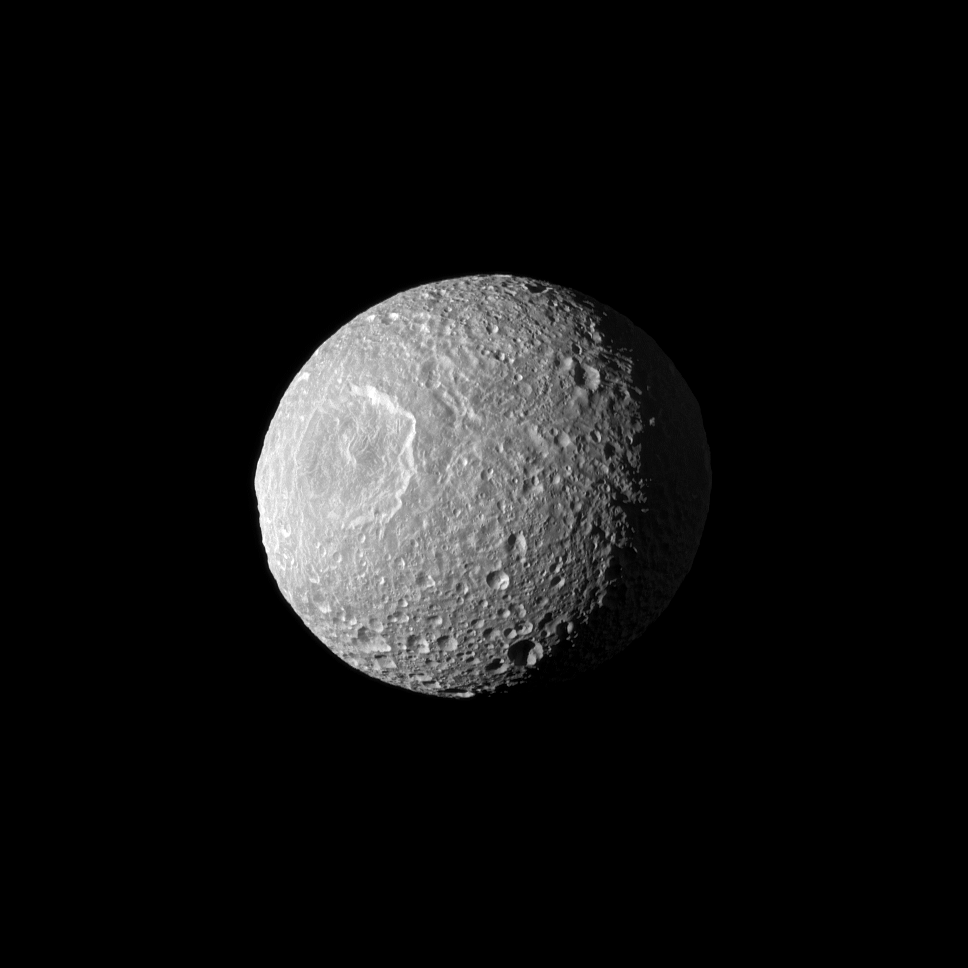

Mimas Three-Quarter Portrait

Appearing like a cyclops gazing off into space, Saturn’s moon Mimas and its large Herschel Crater are profiled in this view from NASA’s Cassini spacecraft.

Herschel Crater is 130 kilometers (80 miles) wide and covers most of the left of this image. Scientists continue to study this impact basin and its surrounding terrain (see PIA12569 and PIA12571). This view looks toward the hemisphere of Mimas that leads in its orbit around Saturn. Mimas is 396 kilometers (246 miles) across. North on Mimas is up and rotated 13 degrees to the left.

The image was taken in visible green light with Cassini’s wide-angle camera on Feb. 13, 2010 during its closest-ever flyby of the moon. The view was acquired at a distance of approximately 15,000 kilometers (9,000 miles) from Mimas and at a sun-Mimas-spacecraft, or phase, angle of 49 degrees. Image scale is 895 meters (2,937 feet) per pixel.

The Cassini-Huygens mission is a cooperative project of NASA, the European Space Agency and the Italian Space Agency. The Jet Propulsion Laboratory, a division of the California Institute of Technology in Pasadena, manages the mission for NASA’s Science Mission Directorate in Washington. The Cassini orbiter and its two onboard cameras were designed, developed and assembled at JPL. The imaging team is based at the Space Science Institute, Boulder, Colo.

Credit: NASA/JPL/Space Science Institute